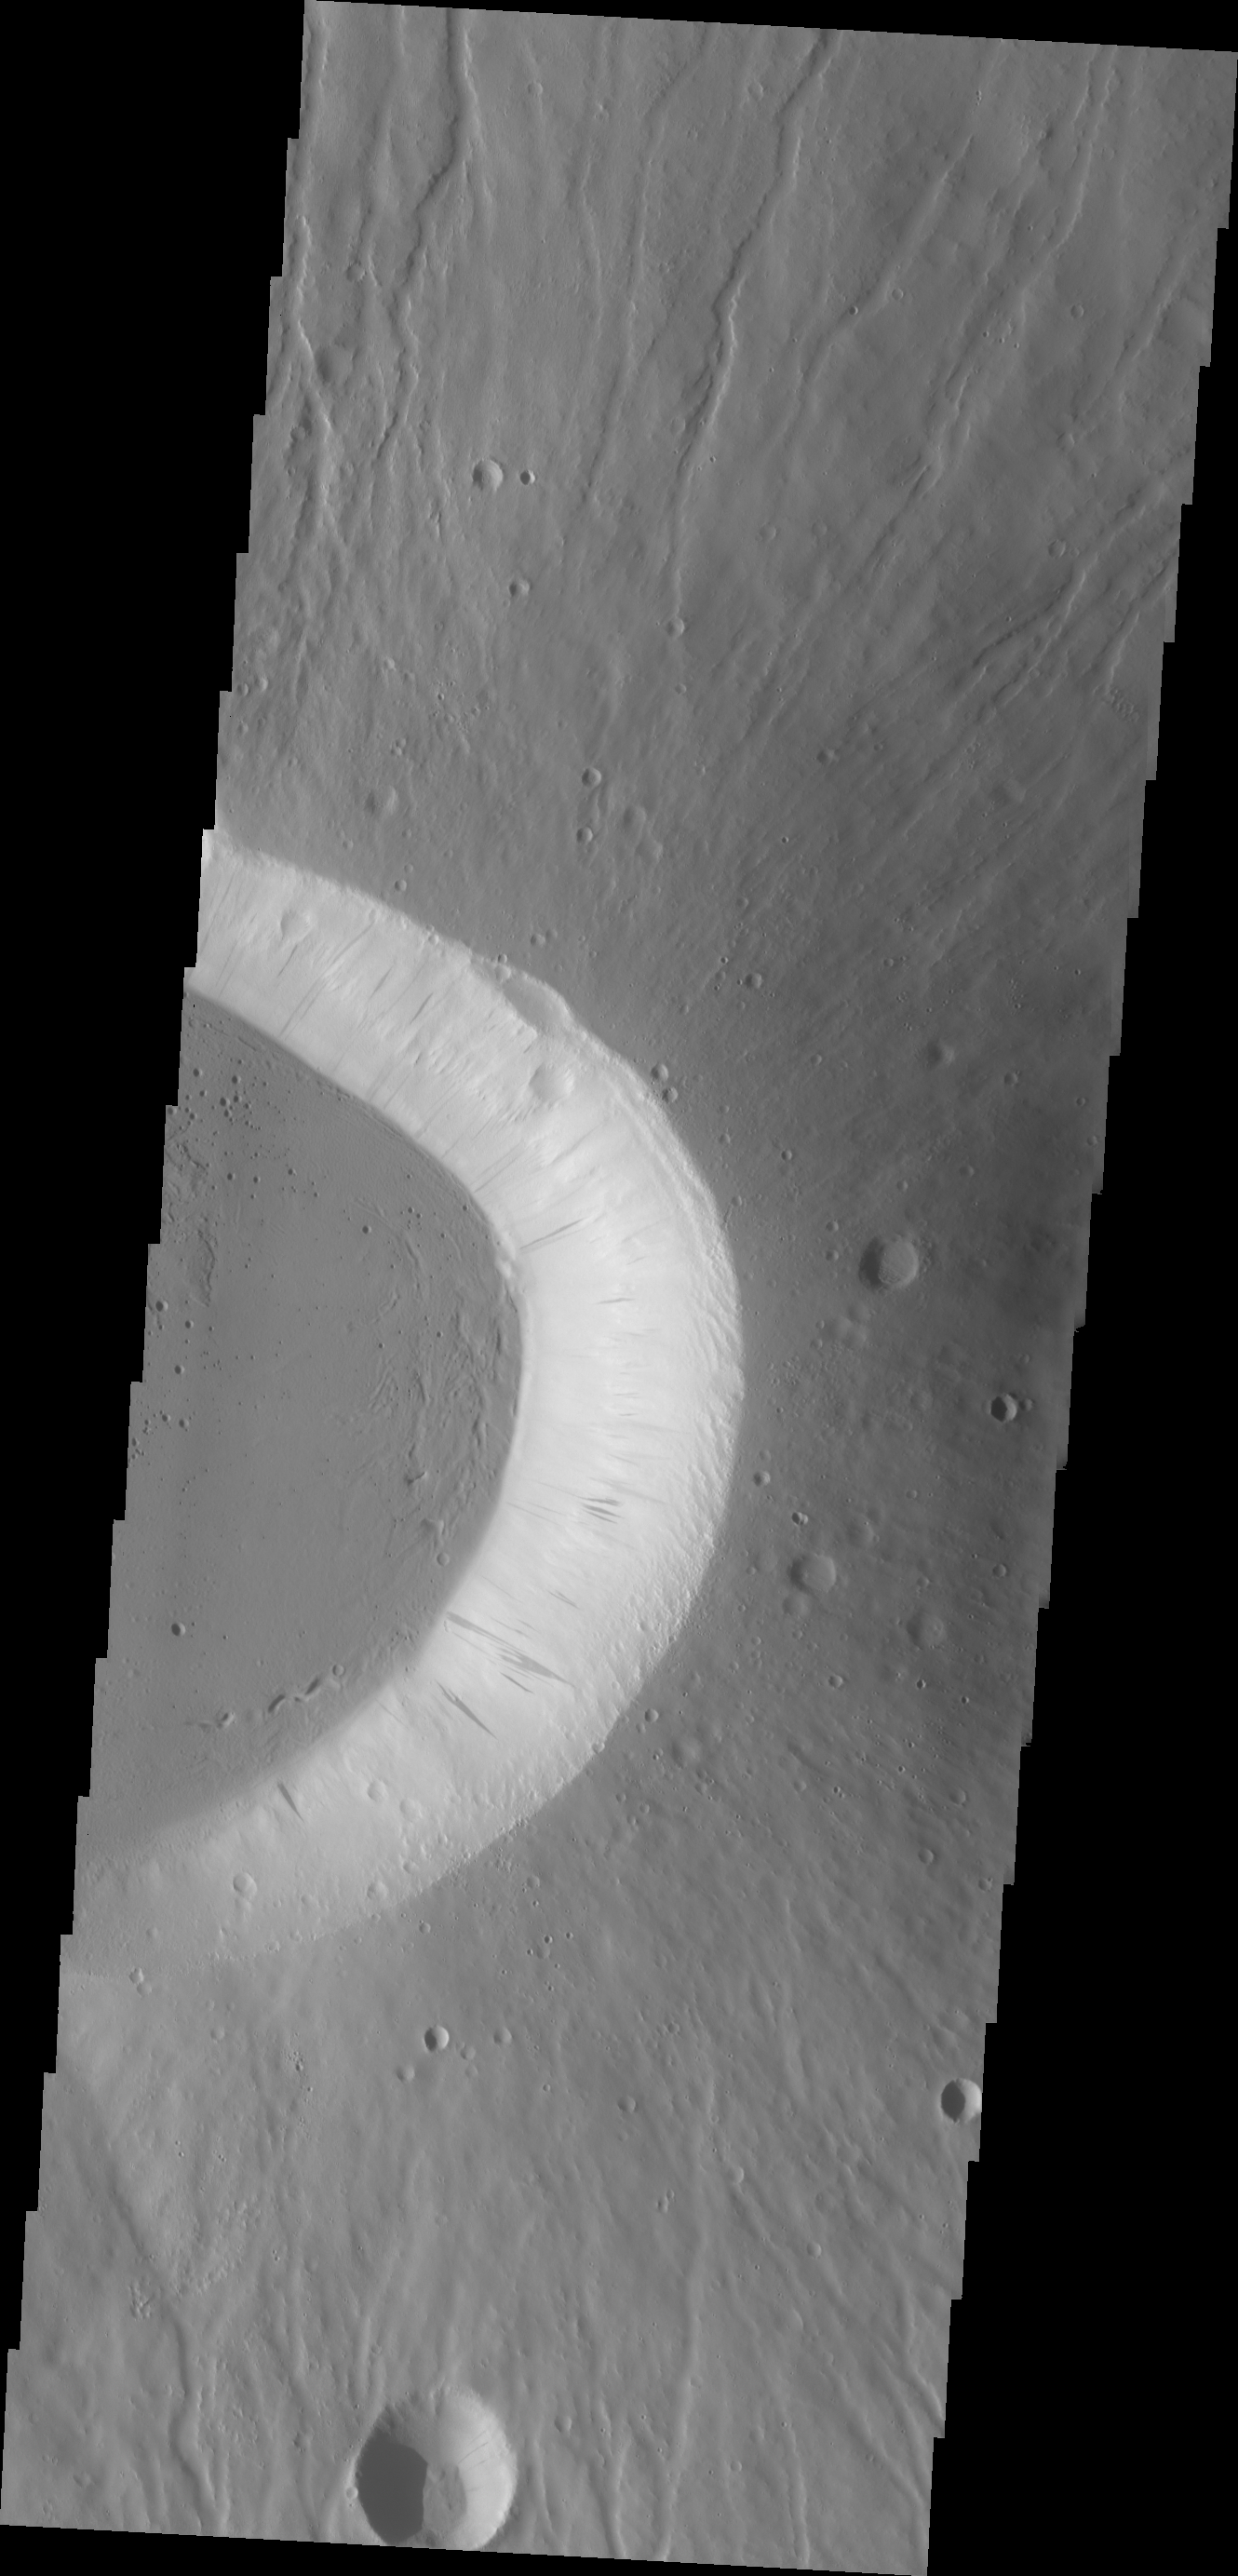

Ceraunius Tholus

Today’s VIS image shows the eastern side of the summit caldera of Ceraunius Tholus.

Credit: NASA/JPL/ASU